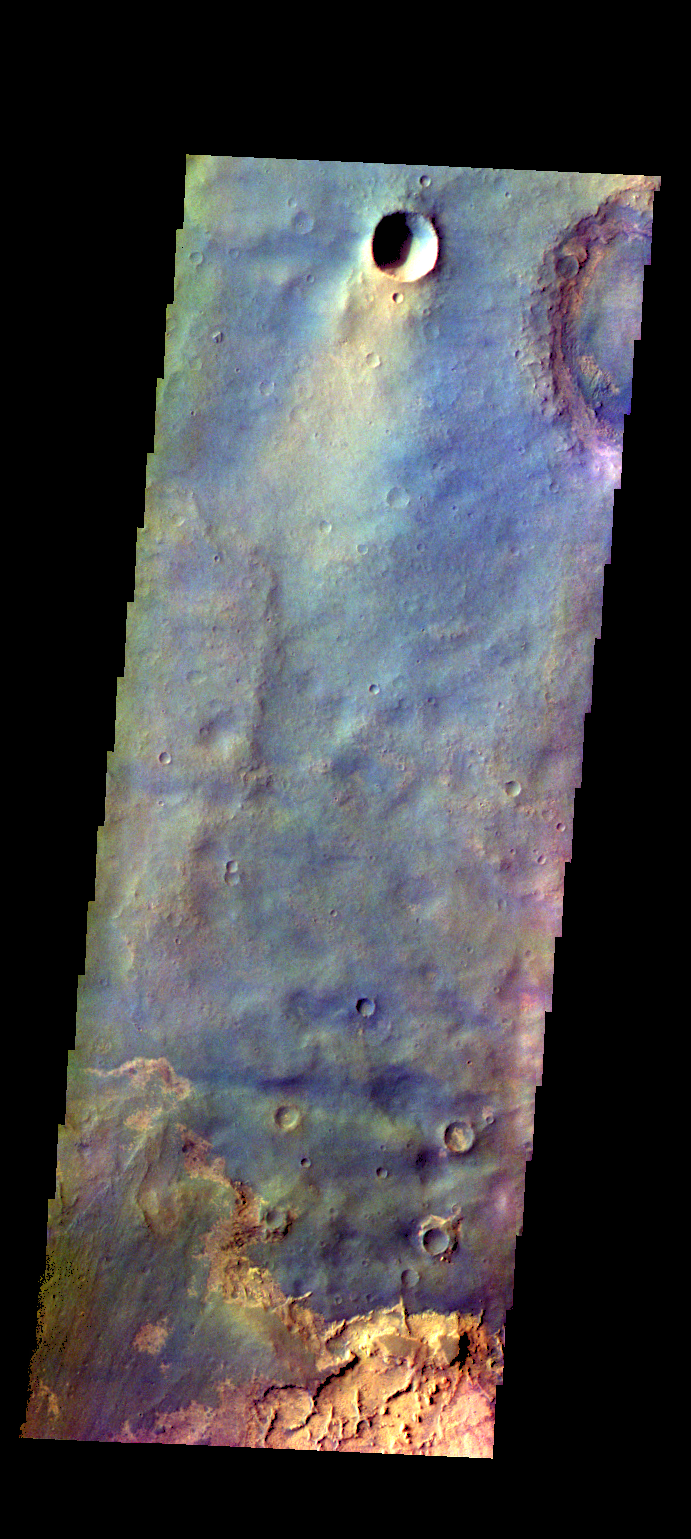

Arabia Terra Plains – False Color

The THEMIS camera contains 5 filters. The data from different filters can be combined in multiple ways to create a false color image. These false color images may reveal subtle variations of the surface not easily identified in a single band image. Today’s false color image shows part of the plains of Arabia Terra near the margin of Terra Meridiani.

Credit: NASA/JPL-Caltech/ASU